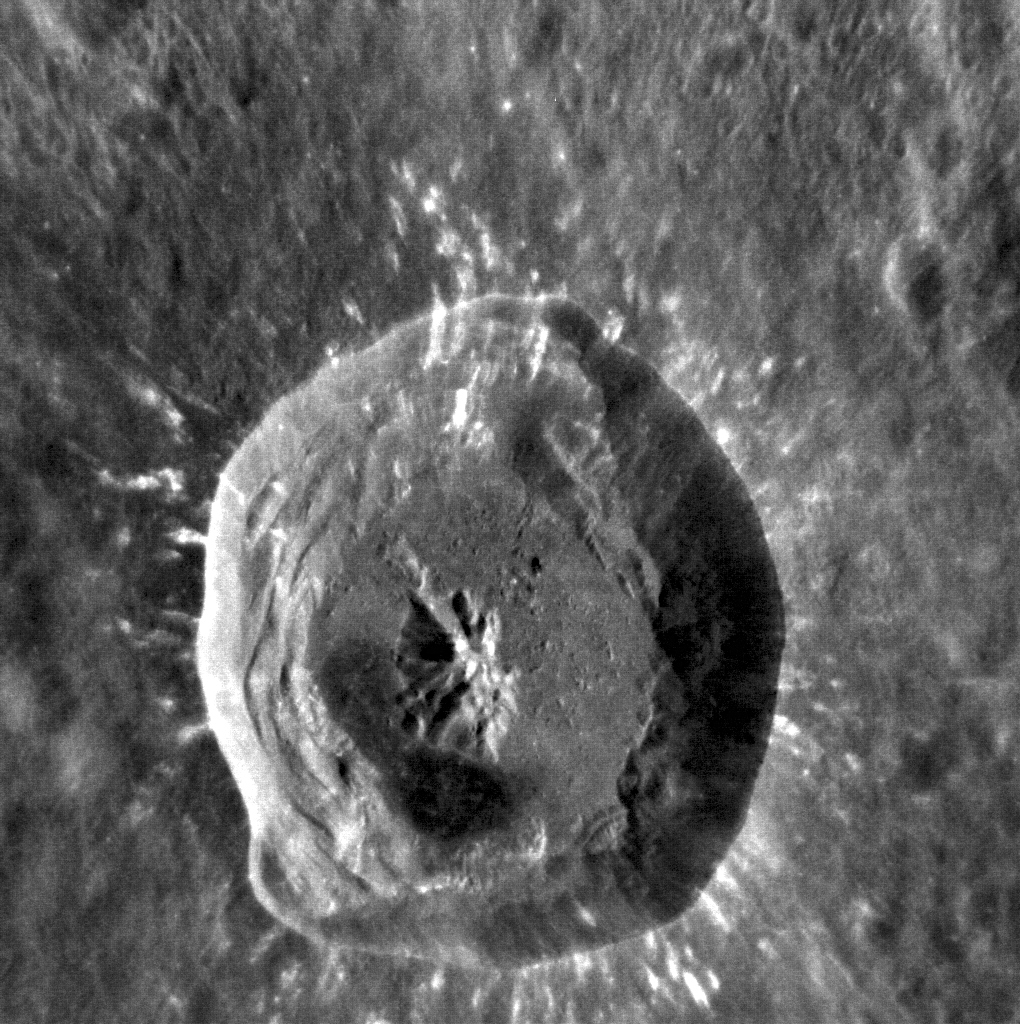

Third Time’s a Charm

As anticipated in Monday’s posting, MESSENGER has started to send back its two-month backlog of images. Included in the recently arrived batch is this triple take of Xiao Zhao. This image is very similar to this image from June 2012 and this image from December 2012; Xiao Zhao is one of the locations being repeatedly imaged to look for any slight hints of change.

This image was acquired as a high-resolution targeted observation. Targeted observations are images of a small area on Mercury’s surface at resolutions much higher than the 200-meter/pixel morphology base map. It is not possible to cover all of Mercury’s surface at this high resolution, but typically several areas of high scientific interest are imaged in this mode each week.

Date acquired: December 04, 2013
Image Mission Elapsed Time (MET): 28472584
Image ID: 5318200
Instrument: Narrow Angle Camera (NAC) of the Mercury Dual Imaging System (MDIS)
Center Latitude: 10.65°
Center Longitude: 123.94° E
Resolution: 34 meters/pixel
Scale: Xiao Zhao is 24 km (15 miles) in diameter
Incidence Angle: 24.9°
Emission Angle: 32.4°
Phase Angle: 44.7°

The MESSENGER spacecraft is the first ever to orbit the planet Mercury, and the spacecraft’s seven scientific instruments and radio science investigation are unraveling the history and evolution of the Solar System’s innermost planet. MESSENGER acquired over 150,000 images and extensive other data sets. MESSENGER is capable of continuing orbital operations until early 2015.

For information regarding the use of images, see the MESSENGER image use policy.

Credit: NASA/Johns Hopkins University Applied Physics Laboratory/Carnegie Institution of Washington